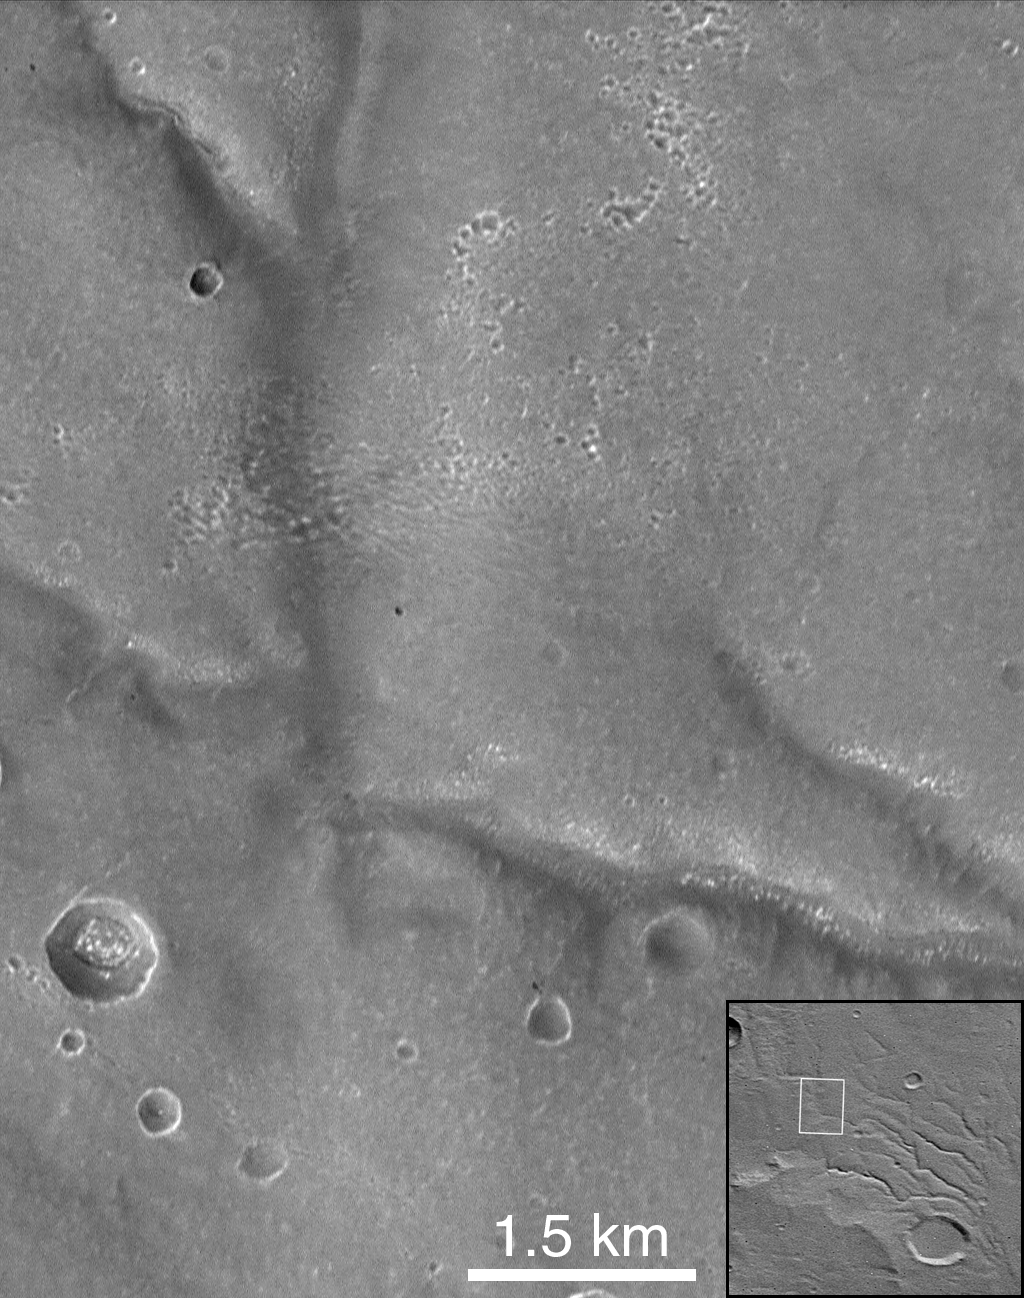

Corasis Fossae Valley

Portion of Corasis Fossae valleys (MOC 8205). These subdued valleys (35.6°S, 75.4°W) show structural control, as do pits in the center of the upper half of image. The pattern of pitting suggests removal of subsurface support may have played an important role in valley formation. The adjacent upland surface is not dissected. This slightly oblique view (emission angle = 20.7°) was taken at low incidence angle (25.4°); the downtrack scale is 11.5 m/pixel and the crosstrack scale is 6.6 m/pixel.

Malin Space Science Systems and the California Institute of Technology built the MOC using spare hardware from the Mars Observer mission. MSSS operates the camera from its facilities in San Diego, CA. The Jet Propulsion Laboratory’s Mars Surveyor Operations Project operates the Mars Global Surveyor spacecraft with its industrial partner, Lockheed Martin Astronautics, from facilities in Pasadena, CA and Denver, CO.

Credit: NASA/JPL/Malin Space Science Systems